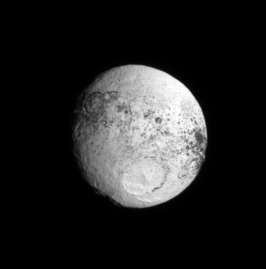

Flyby Follow-up

Following Cassini’s highly successful flyby of Iapetus in September 2007, the spacecraft repeatedly glanced back at the two-toned moon for some time. As Cassini receded from Iapetus, more and more of the bright trailing hemisphere rotated into view.

This image shows terrain farther west of that visible in PIA08384. Most notably in this view, it can be seen that the dark equatorial terrain reaches onto the moon’s trailing side by the same amount on the western and eastern sides.

This view looks toward Iapetus (1,468 kilometers, or 912 miles, across) from about 10 degrees south of the moon’s equator and is centered on 284 degrees west longitude. North is up and rotated 16 degrees to the right.

The image was taken in visible light with the Cassini spacecraft narrow-angle camera on Sept. 19, 2007. The view was acquired at a distance of approximately 1.7 million kilometers (1 million miles) from Iapetus and at a sun-Iapetus-spacecraft, or phase, angle of 32 degrees. Image scale is 10 kilometers (6 miles) per pixel.

The Cassini-Huygens mission is a cooperative project of NASA, the European Space Agency and the Italian Space Agency. The Jet Propulsion Laboratory, a division of the California Institute of Technology in Pasadena, manages the mission for NASA’s Science Mission Directorate, Washington, D.C. The Cassini orbiter and its two onboard cameras were designed, developed and assembled at JPL. The imaging operations center is based at the Space Science Institute in Boulder, Colo.

Credit: NASA/JPL/Space Science Institute